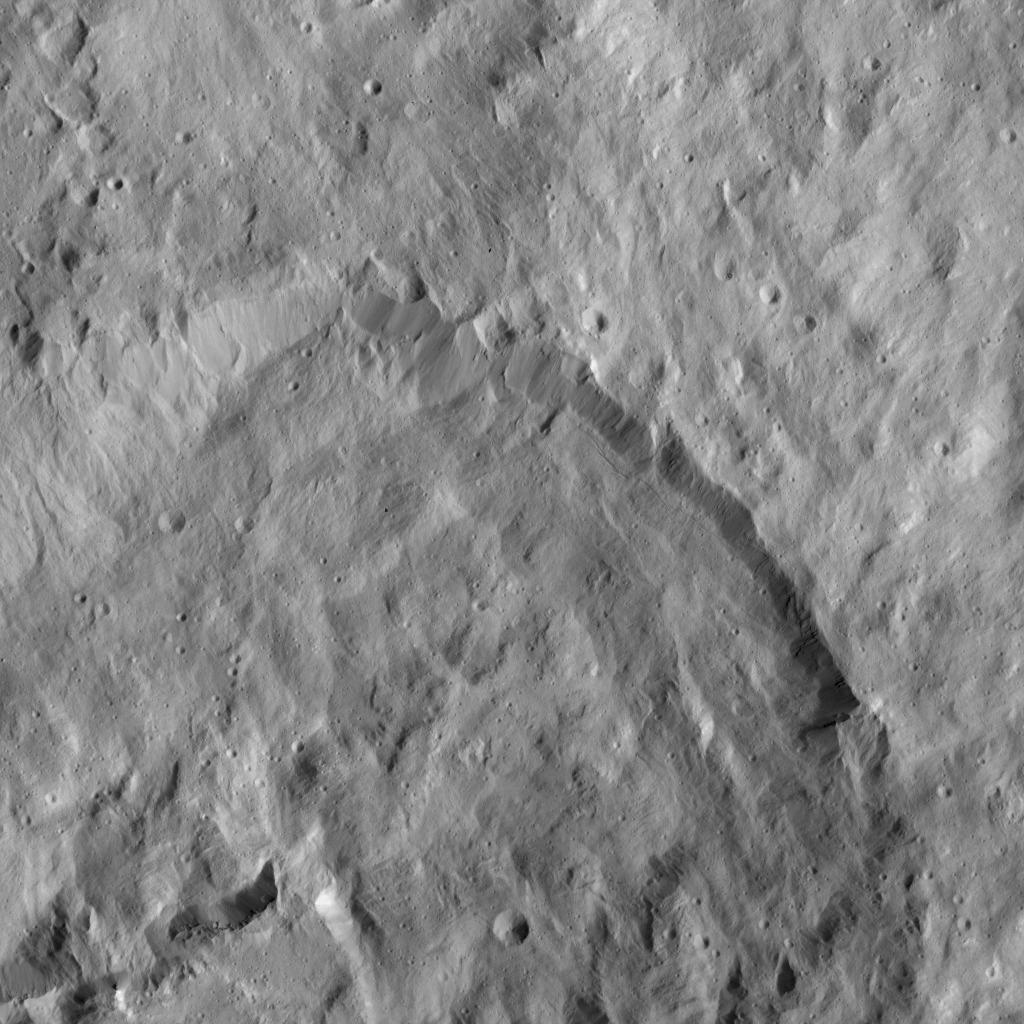

Dawn LAMO Image 102

This picture shows a crater that lies just north of Occator Crater, home of the brightest spots on Ceres. A larger view of this crater and Occator can be found at PIA20350.

The northern rim of Occator, not visible here, is overprinted on the southern rim this crater. Ejecta from Occator blankets the entire region.

The view is centered at approximately 27 degrees north latitude, 241 degrees east longitude. NASA’s Dawn spacecraft took this image on April 21, 2016, from its low-altitude mapping orbit, at a distance of about 240 miles (385 kilometers) above the surface. The image resolution is 120 feet (35 meters) per pixel.

Dawn’s mission is managed by JPL for NASA’s Science Mission Directorate in Washington. Dawn is a project of the directorate’s Discovery Program, managed by NASA’s Marshall Space Flight Center in Huntsville, Alabama. UCLA is responsible for overall Dawn mission science. Orbital ATK, Inc., in Dulles, Virginia, designed and built the spacecraft. The German Aerospace Center, the Max Planck Institute for Solar System Research, the Italian Space Agency and the Italian National Astrophysical Institute are international partners on the mission team.

Credit: NASA/JPL-Caltech/UCLA/MPS/DLR/IDA